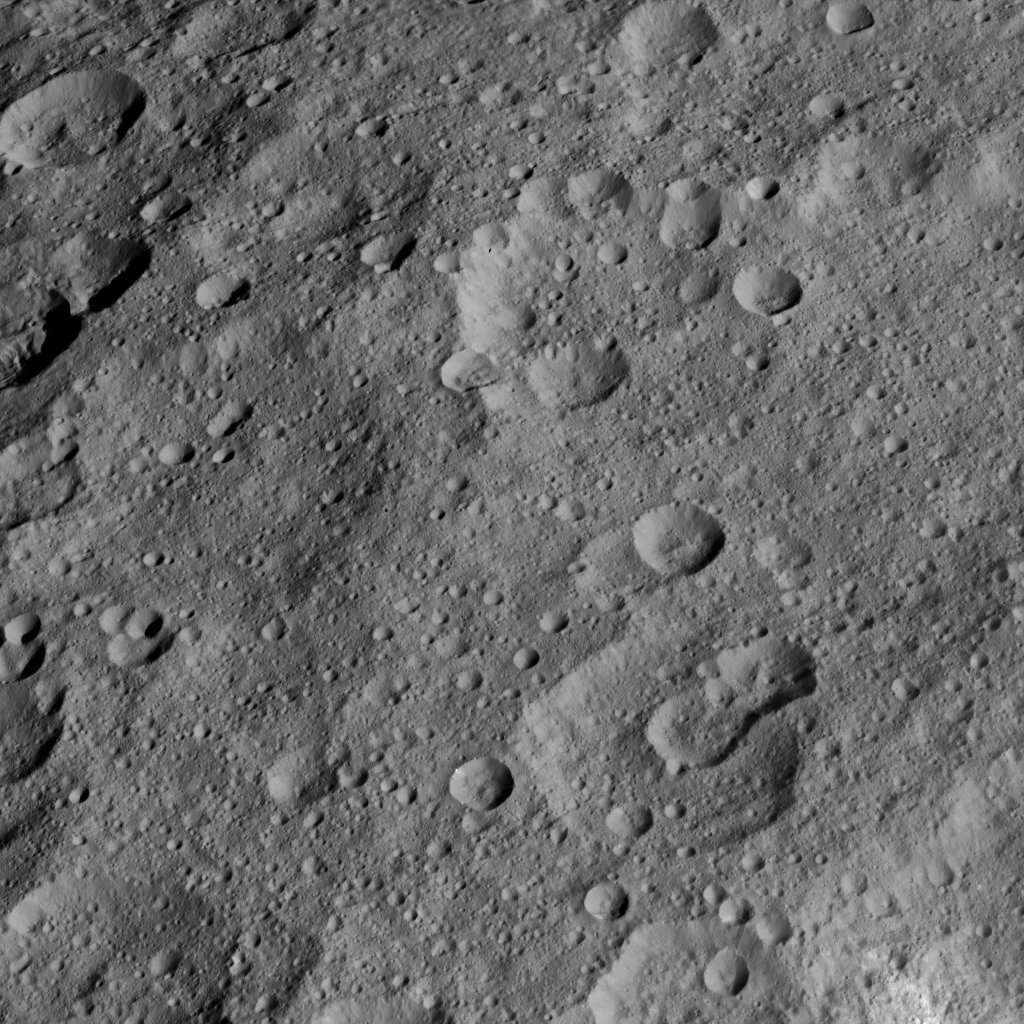

Dawn HAMO Image 75

This view from NASA’s Dawn spacecraft shows high northern latitudes on Ceres. Dawn acquired the image on Oct. 17, 2015, from an altitude of 915 miles (1,470 kilometers). It has a resolution of 450 feet (140 meters) per pixel.

Dawn’s mission is managed by JPL for NASA’s Science Mission Directorate in Washington. Dawn is a project of the directorate’s Discovery Program, managed by NASA’s Marshall Space Flight Center in Huntsville, Alabama. UCLA is responsible for overall Dawn mission science. Orbital ATK, Inc., in Dulles, Virginia, designed and built the spacecraft. The German Aerospace Center, the Max Planck Institute for Solar System Research, the Italian Space Agency and the Italian National Astrophysical Institute are international partners on the mission team.

Credit: NASA/JPL-Caltech/UCLA/MPS/DLR/IDA